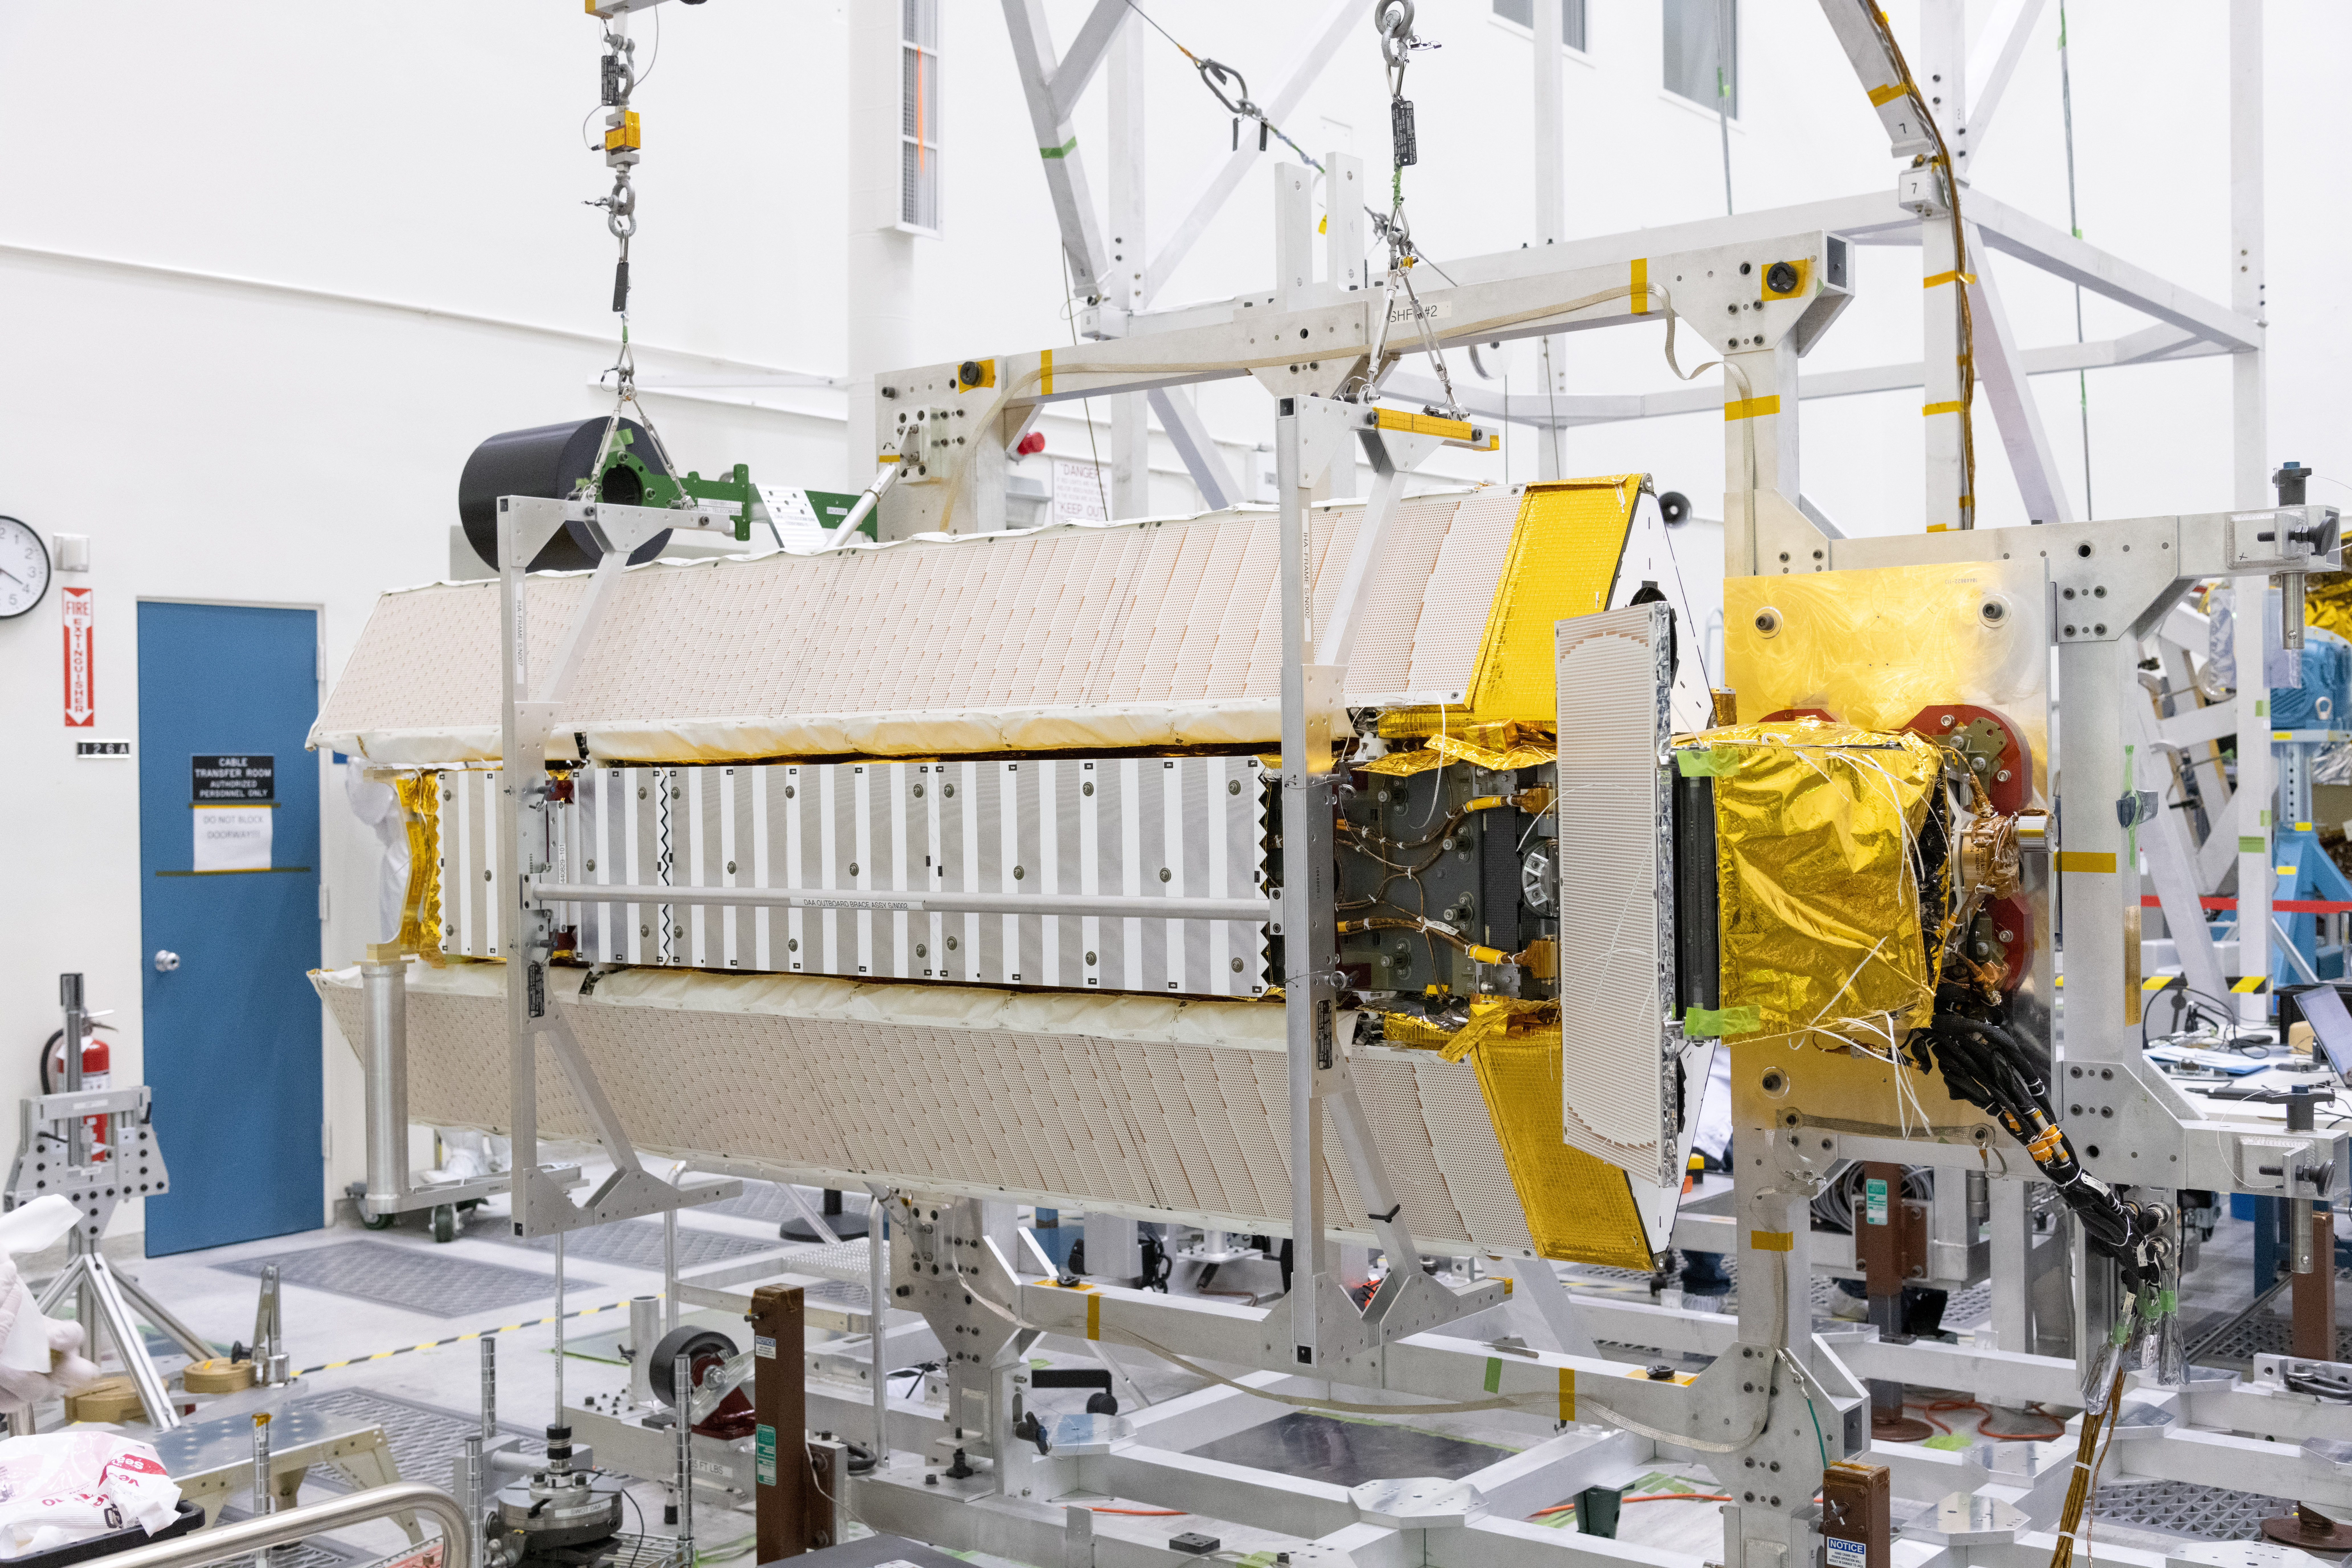

SWOT Science Payload

Part of the Surface Water and Ocean Topography (SWOT) satellite’s science instrument payload sits in a clean room at NASA’s Jet Propulsion Laboratory during assembly.

Once fully assembled and launched into orbit, the SUV-size spacecraft will make global surveys of Earth’s surface water. By measuring the height of the water in the planet’s ocean, lakes, and rivers, researchers can track the volume and location of the finite resource around the world. The data will help with monitoring changes in floodplains and wetlands, measure how much fresh water flows into and out of lakes and rivers and back to the ocean, and track regional shifts in sea level.

SWOT is being jointly developed by NASA and Centre National d’Etudes Spatiales (CNES), with contributions from the Canadian Space Agency (CSA) and United Kingdom Space Agency (UKSA). JPL, which is managed for NASA by Caltech in Pasadena, California, leads the U.S. component of the project. For the flight system payload, NASA is providing the Ka-band Radar Interferometer (KaRIn) instrument, a GPS science receiver, a laser retroreflector, and a two-beam microwave radiometer. CNES is providing the Doppler Orbitography and Radioposition Integrated by Satellite (DORIS) system, nadir altimeter, and the KaRIn RF subsystem (with support from the UKSA). CSA is providing the KaRIn high-power transmitter assembly. NASA is providing associated launch services.

Credit: NASA/JPL-Caltech